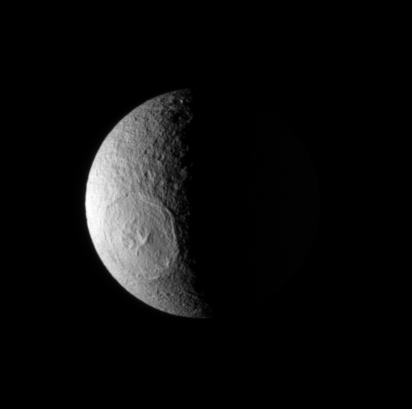

Odysseus in the Light

The Cassini spacecraft looks down onto high northern latitudes on Tethys, spying the enormous impact basin Odysseus.

Lit terrain seen here is on the anti-Saturn side of Tethys (1,071 kilometers, or 665 miles across). North is towards the top of the image.

The image was taken in visible light with the Cassini spacecraft narrow-angle camera on March 11, 2008. The view was acquired at a distance of approximately 765,000 kilometers (475,000 miles) from Tethys and at a Sun-Tethys-spacecraft, or phase, angle of 97 degrees. Image scale is 5 kilometers (3 miles) per pixel.

The Cassini-Huygens mission is a cooperative project of NASA, the European Space Agency and the Italian Space Agency. The Jet Propulsion Laboratory, a division of the California Institute of Technology in Pasadena, manages the mission for NASA’s Science Mission Directorate, Washington, D.C. The Cassini orbiter and its two onboard cameras were designed, developed and assembled at JPL. The imaging operations center is based at the Space Science Institute in Boulder, Colo.

Credit: NASA/JPL/Space Science Institute